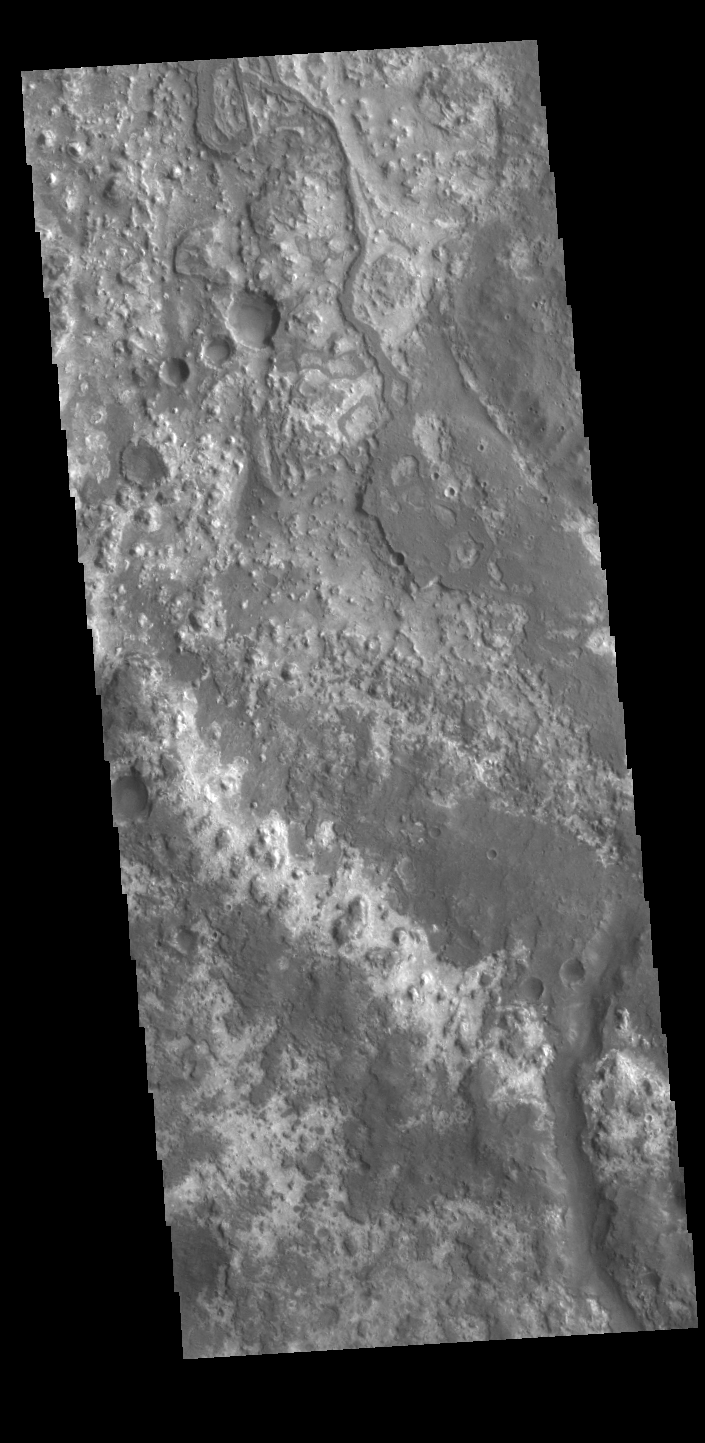

Bend in the River – Mawrth Vallis

Today’s image shows the channel floor of Mawrth Vallis. Of all the channels carved by flowing water on Mars, one of the more unusual is Mawrth Vallis, whose name comes from the Welsh word for Mars. Mawrth Vallis winds through northwest Arabia Terra for some 640 kilometers (400 miles) before emptying into Acidalia Planitia on the edge of the vast northern lowlands. Unlike many outflow channels that start in regions of chaotic terrain, Mawrth Vallis just appears and then grows deeper as it heads downstream, holding a width of approximately 15 km (9 mi) until it widens near its mouth at Chryse Planitia. And the floor of the channel is a much more complex surface than most channels, with layers of different materials and a decidedly non-waterworn appearance. Today’s image is located within an almost 90 degree bend in the channel.

Credit: NASA/JPL-Caltech/ASU